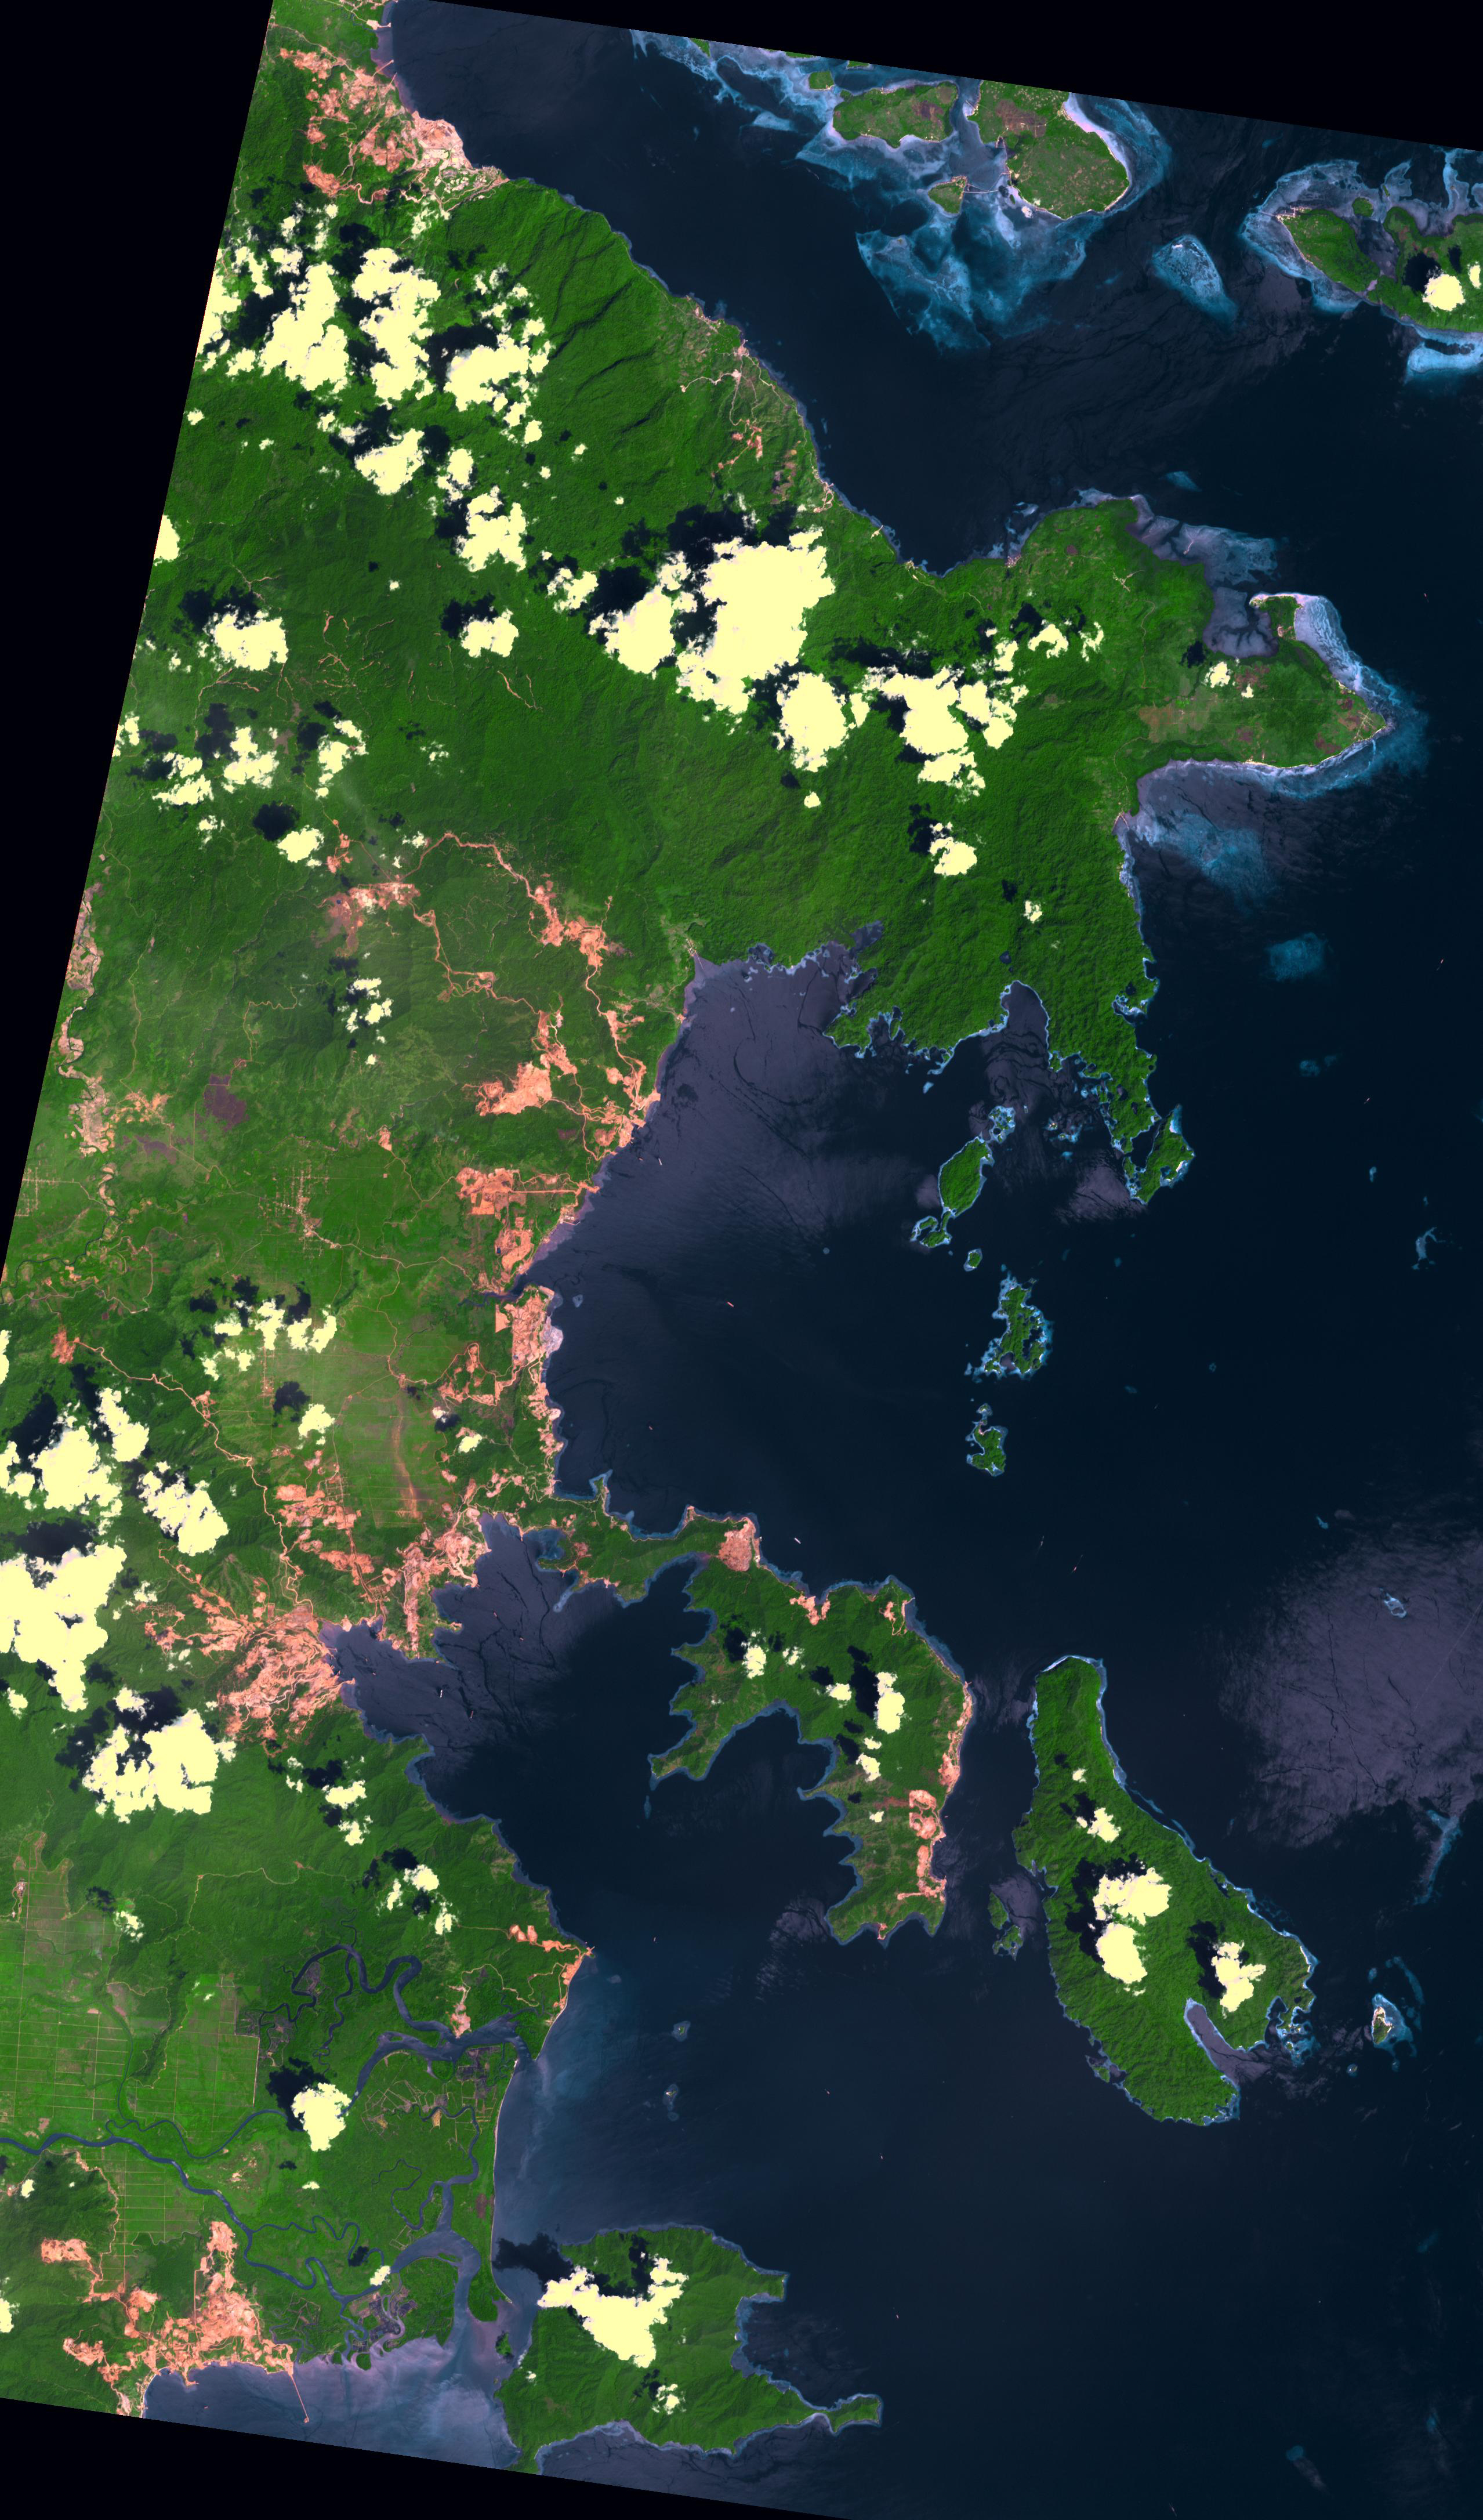

Sulawesi, Indonesia

Indonesia produces two thirds of the world’s nickel from open pit mines. In southeast Sulawesi, about 50 nickel mining companies currently operate. In order to mine nickel, large areas of trees are cut down to create open pits. The areas of deforestation appear as reddish where the iron-rich soil is exposed; surrounded by bright green areas of tropical vegetation. The image was acquired 12 September 2019, covers an area of 38.3 by 65.2 km, and is located at 3.3 degrees south, 122.3 degrees east.

With its 14 spectral bands from the visible to the thermal infrared wavelength region and its high spatial resolution of about 50 to 300 feet (15 to 90 meters), ASTER images Earth to map and monitor the changing surface of our planet. ASTER is one of five Earth-observing instruments launched Dec. 18, 1999, on Terra. The instrument was built by Japan’s Ministry of Economy, Trade and Industry. A joint U.S./Japan science team is responsible for validation and calibration of the instrument and data products.

The broad spectral coverage and high spectral resolution of ASTER provides scientists in numerous disciplines with critical information for surface mapping and monitoring of dynamic conditions and temporal change. Example applications are monitoring glacial advances and retreats; monitoring potentially active volcanoes; identifying crop stress; determining cloud morphology and physical properties; wetlands evaluation; thermal pollution monitoring; coral reef degradation; surface temperature mapping of soils and geology; and measuring surface heat balance.

The U.S. science team is located at NASA’s Jet Propulsion Laboratory in Pasadena, Calif. The Terra mission is part of NASA’s Science Mission Directorate, Washington.

Credit: NASA/METI/AIST/Japan Space Systems, and U.S./Japan ASTER Science Team